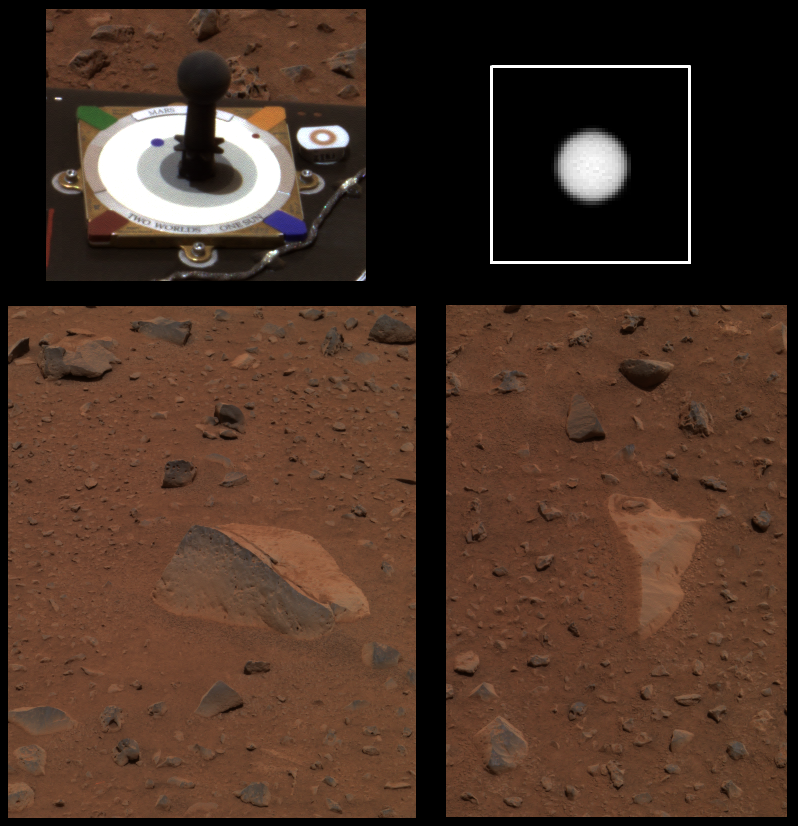

Recovering Spirit Sets Sight on Cake

These are the first images sent back from the panoramic camera on the Mars Exploration Rover Spirit since the rover experienced communications problems on the 18th sol, or martian day, of its mission. They were acquired at Gusev Crater, Mars, on Sol 26 (Jan. 29, 2004), showing that the camera’s health remained excellent during Spirit’s recovery. Two of Spirit’s potential target rocks, which are near the rock called Adirondack, can be seen on the lower left and right. The rock on the left has been named “Cake,” and the white rock on the right has been named “Blanco.”

In the upper left is a color image of the panoramic camera calibration target, also known as the martian sundial. The color panel of the calibration target looks almost exactly like it did on Earth, indicating that the color shown of Mars, though approximated, is close to true color.

The monochrome image in the upper right shows the sun, magnified five times. This image was acquired by the panoramic camera as part of a routine sequence of images designed to monitor the dust abundance in the martian atmosphere. The dust abundance appears to be decreasing slowly with time, consistent with the atmosphere continuing to clear after the large dust storm of last December.

Credit: NASA/JPL/Cornell